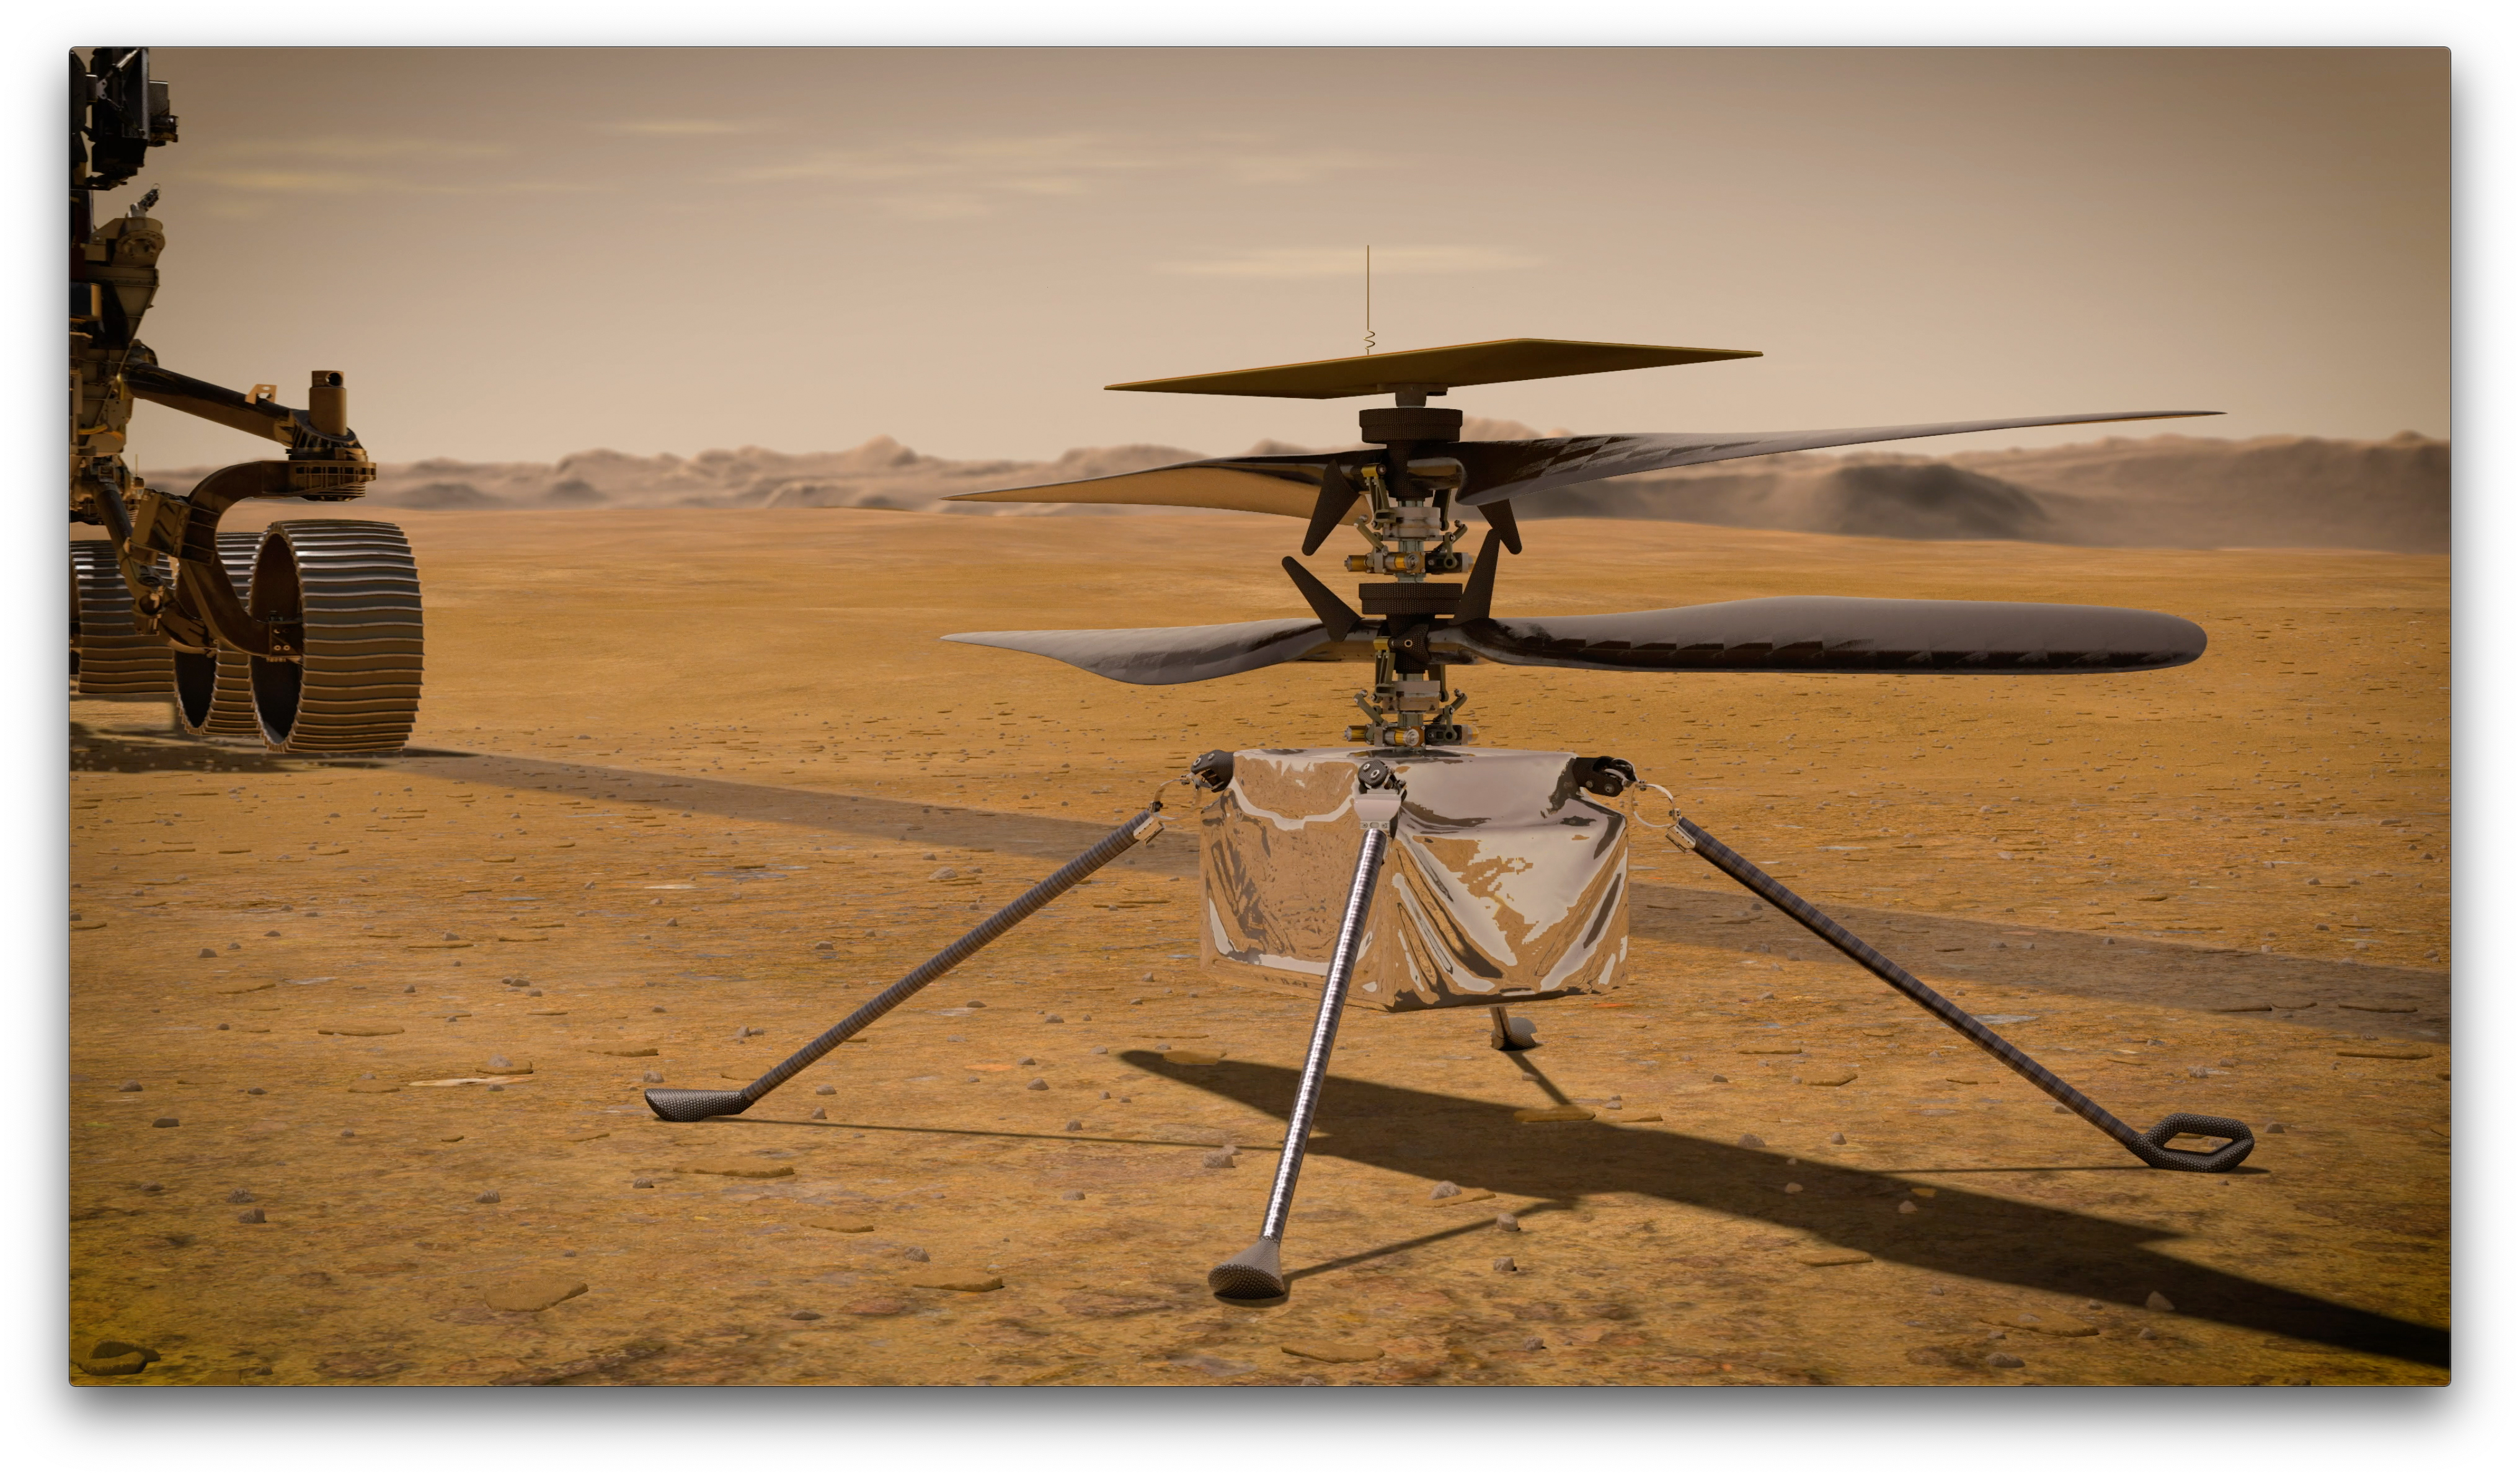

Ingenuity Mars Helicopter on the Martian Surface (Artist’s Concept)

In this artist’s concept, NASA’s Ingenuity Mars Helicopter stands on the Red Planet’s surface as NASA’s Mars 2020 Perseverance rover (partially visible on the left) rolls away.

Ingenuity, a technology experiment, will be the first aircraft to attempt controlled flight on another planet. It will arrive on Mars on Feb. 18, 2021, attached to the belly of NASA’s Perseverance rover. Perseverance will deploy Ingenuity onto the surface of Mars, and Ingenuity is expected to attempt its first flight test in spring 2021.

NASA’s Jet Propulsion Laboratory built and will manage operations of Perseverance and Ingenuity for the agency. Caltech in Pasadena, California, manages JPL for NASA.

Credit: NASA/JPL-Caltech